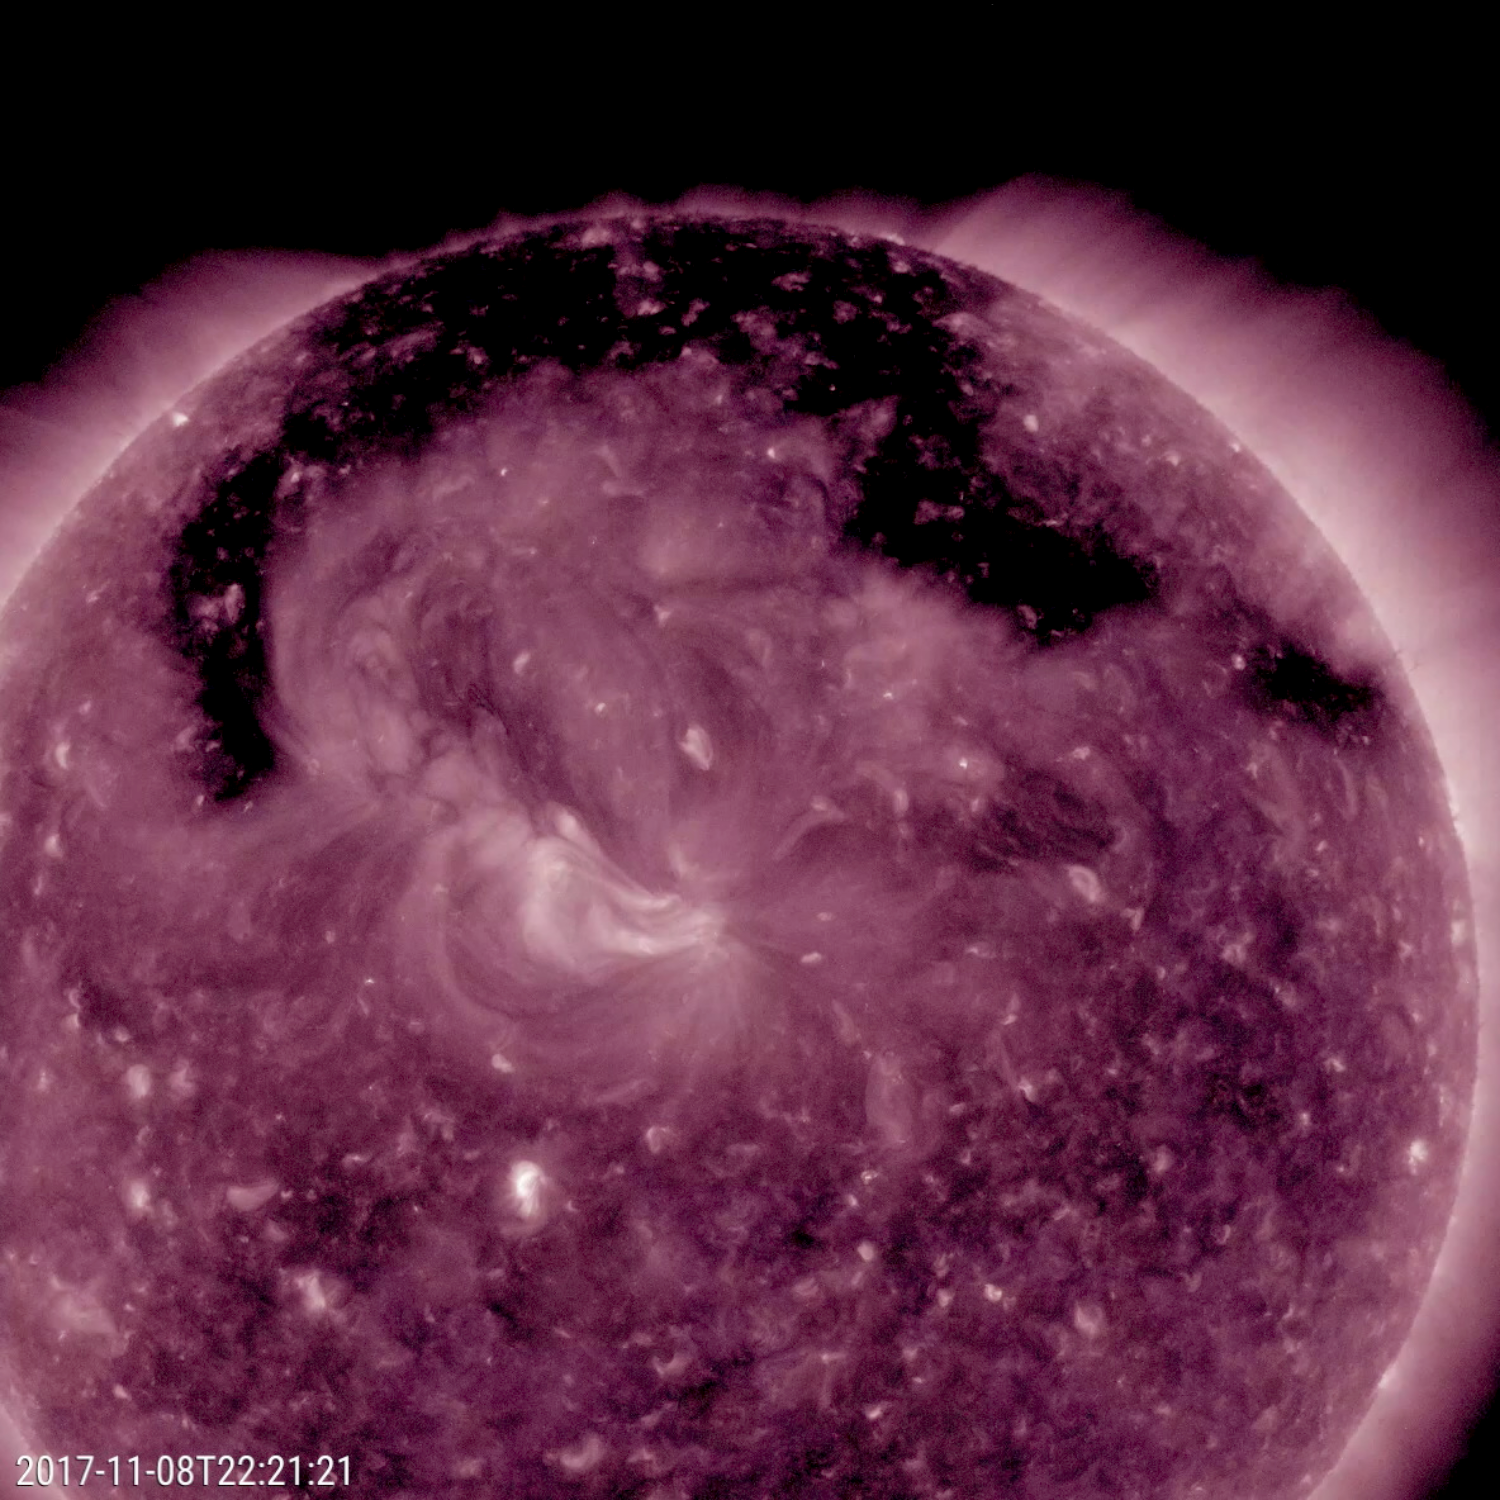

Coronal Hole All Spread Out

This image from NASA’s Solar Dynamics Observatory shows a broad coronal hole was the dominant feature this week on the sun (Nov. 7-9, 2017). It was easily recognizable as the dark expanse across the top of the sun and extending down in each side. Coronal holes are magnetically open areas on the sun that allow high-speed solar wind to gush out into space. They always appear darker in extreme ultraviolet. This one was likely the source of bright aurora that shimmered for numerous observers, with some reaching down even to Nebraska.

Movies
PIA22104_Encircling_Filament_big.mp4
PIA22104_Encircling_Filament_sm.mp4

SDO is managed by NASA’s Goddard Space Flight Center, Greenbelt, Maryland, for NASA’s Science Mission Directorate, Washington. Its Atmosphere Imaging Assembly was built by the Lockheed Martin Solar Astrophysics Laboratory (LMSAL), Palo Alto, California.

Credit: NASA/GSFC/Solar Dynamics Observatory